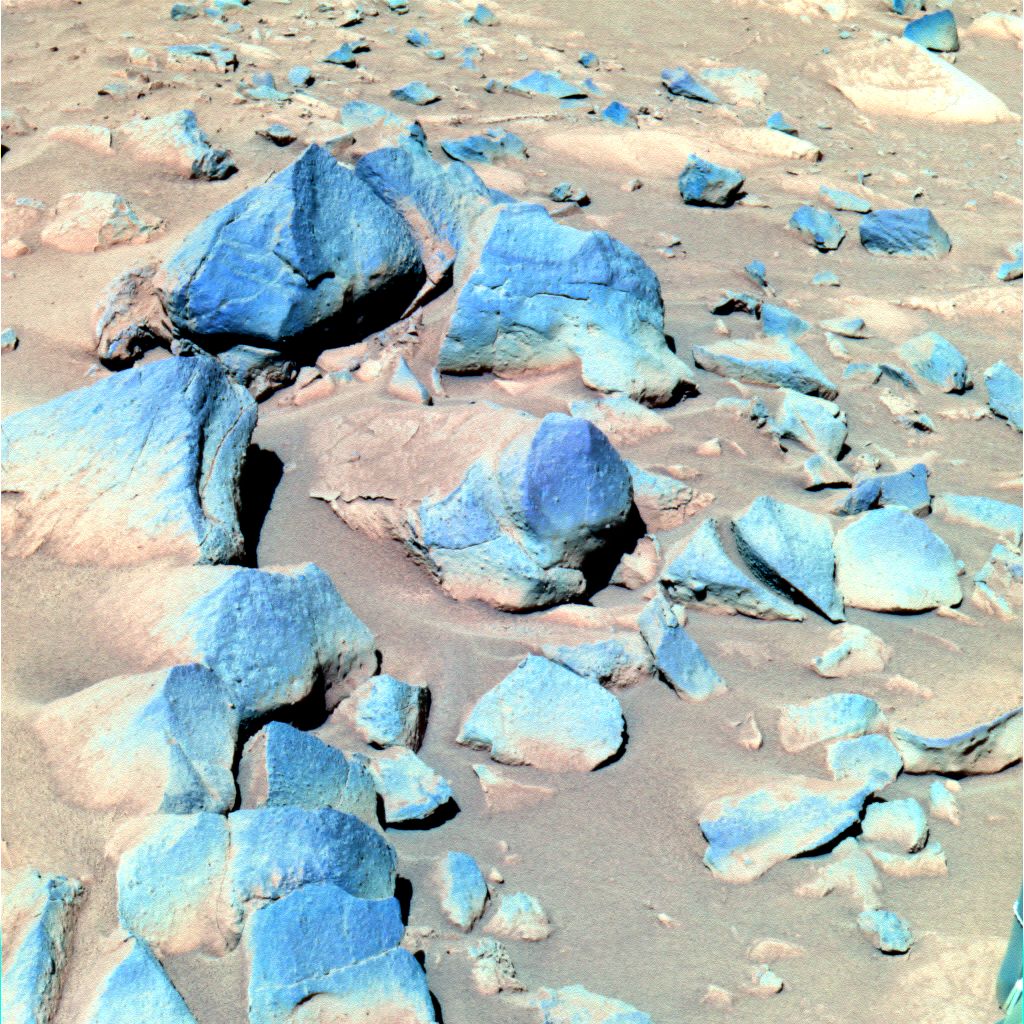

The Call of the Dark Rocks

This false-color image taken by the Mars Exploration Rover Spirit shows a group of darker rocks dubbed “Toltecs,” lying to the southeast of the rover’s current position. The rocks are believed to be basaltic, or volcanic, in composition because their color and spectral properties resemble those of basaltic rocks studied so far at Gusev Crater. Scientists hope to use these presumably unaltered rocks as a geologic standard for comparison to altered rocks in the area, such as “Clovis.” This image was taken by the 750-, 530- and 430-nanometer filters of rover’s panoramic camera on sol 220 (August 15, 2004).

Credit: NASA/JPL/Cornell